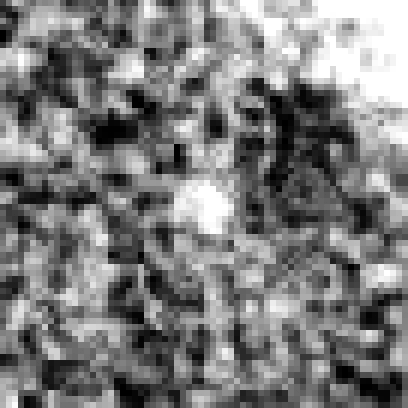

Hubble Ultra Deep Field 2012 (z=8.8 Candidate)

Object Name: Distant galaxy in the HUDF
Object Description: Distant galaxy
Instrument: HST/WFC3/IR

Credit: NASA, ESA, R. Ellis (Caltech), and the UDF 2012 Team